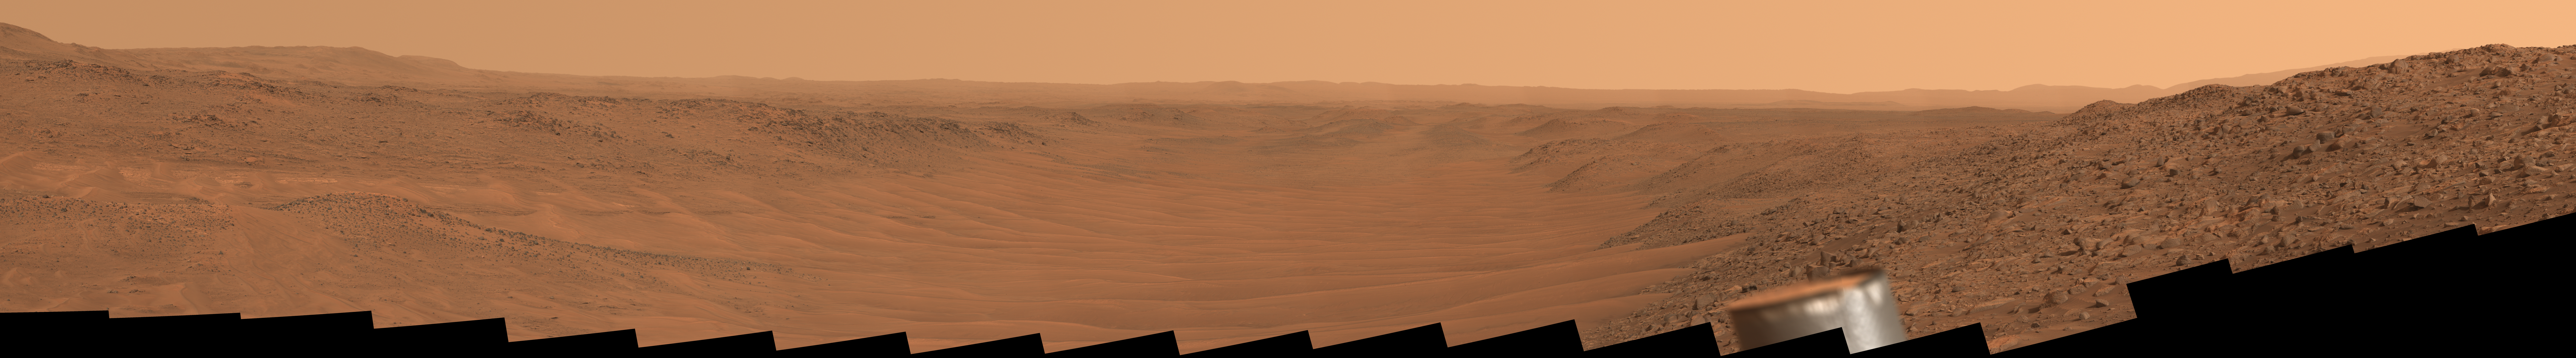

Perseverance’s View of Neretva Vallis River Channel

Stitched together from 56 images from NASA’s Perseverance Mars rover, this natural-color mosaic looks downstream of the Neretva Vallis river channel, which fed Jezero Crater with fresh water billions of years ago. The rover captured the images with its Mastcam-Z camera on May 17, 2024, the 1152nd Martian day, or sol, of the mission.

“Mount Washburn” is to the far left (north is to the left; southeast is to the right), about 660 feet (200 meters) away. Approximately quarter-mile (400 meters) wide with sand dunes and ripples, Neretva Vallis is at the center of the image. Prior to entering the channel, Perseverance had driven for several months along a boulder-filled route just beyond the camera view on the right of this mosaic. Perseverance’s ultra-high-frequency antenna is visible right of center in the foreground.

Figure A: In this enhanced-color version of the mosaic, the color bands of the image have been processed to improve visual contrast and accentuate color differences.

Arizona State University leads the operations of the Mastcam-Z instrument, working in collaboration with Malin Space Science Systems in San Diego, on the design, fabrication, testing, and operation of the cameras, and in collaboration with the Niels Bohr Institute of the University of Copenhagen on the design, fabrication, and testing of the calibration targets.

A key objective for Perseverance’s mission on Mars is astrobiology, including the search for signs of ancient microbial life. The rover will characterize the planet’s geology and past climate, pave the way for human exploration of the Red Planet, and be the first mission to collect and cache Martian rock and regolith (broken rock and dust).

Subsequent NASA missions, in cooperation with ESA (European Space Agency), would send spacecraft to Mars to collect these sealed samples from the surface and return them to Earth for in-depth analysis.

The Mars 2020 Perseverance mission is part of NASA’s Moon to Mars exploration approach, which includes Artemis missions to the Moon that will help prepare for human exploration of the Red Planet.

NASA’s Jet Propulsion Laboratory, which is managed for the agency by Caltech, built and manages operations of the Perseverance rover.

Credit: NASA/JPL-Caltech/ASU/MSSS